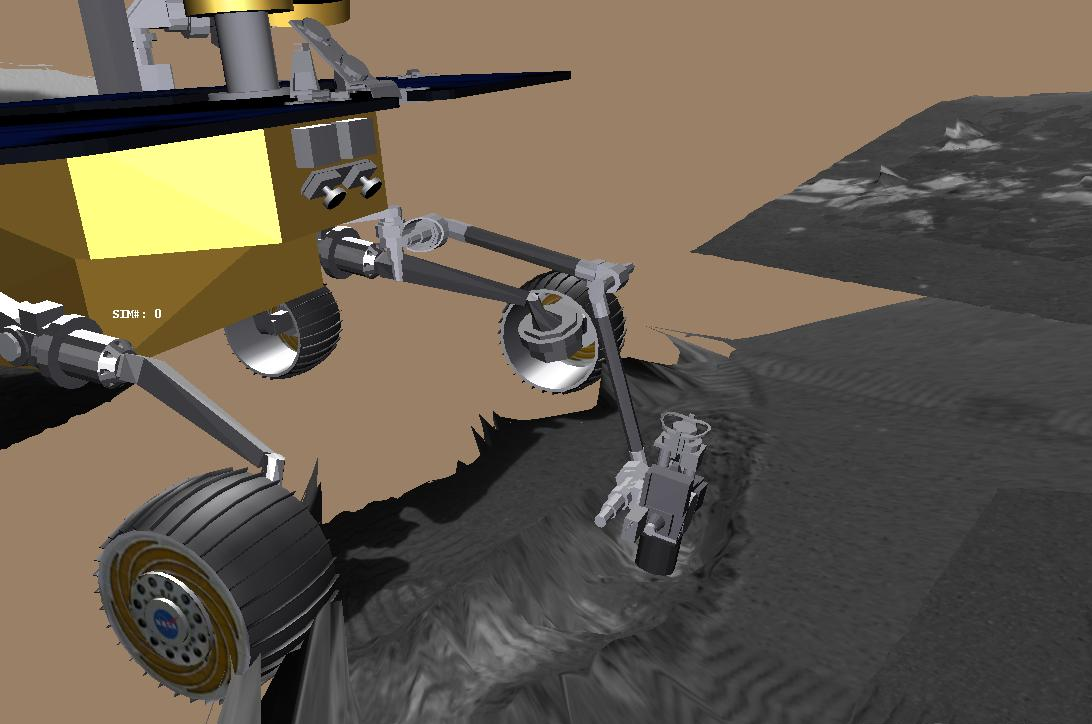

Grooving in Trenchtown (computer animation)

This image is a screenshot from a computer-generated animation showing the Mars Exploration Rover Opportunity’s arm exploring the trench dug by one of its wheels. The rover’s arm, or instrument deployment device, holds a suite of scientific instruments designed to examine rocks and soil for signs of past water on Mars. One of these instruments, the alpha particle X-ray spectrometer, is shown here investigating the trench. The movie was generated from data taken by the rover’s onboard sensors.

Credit: NASA/JPL